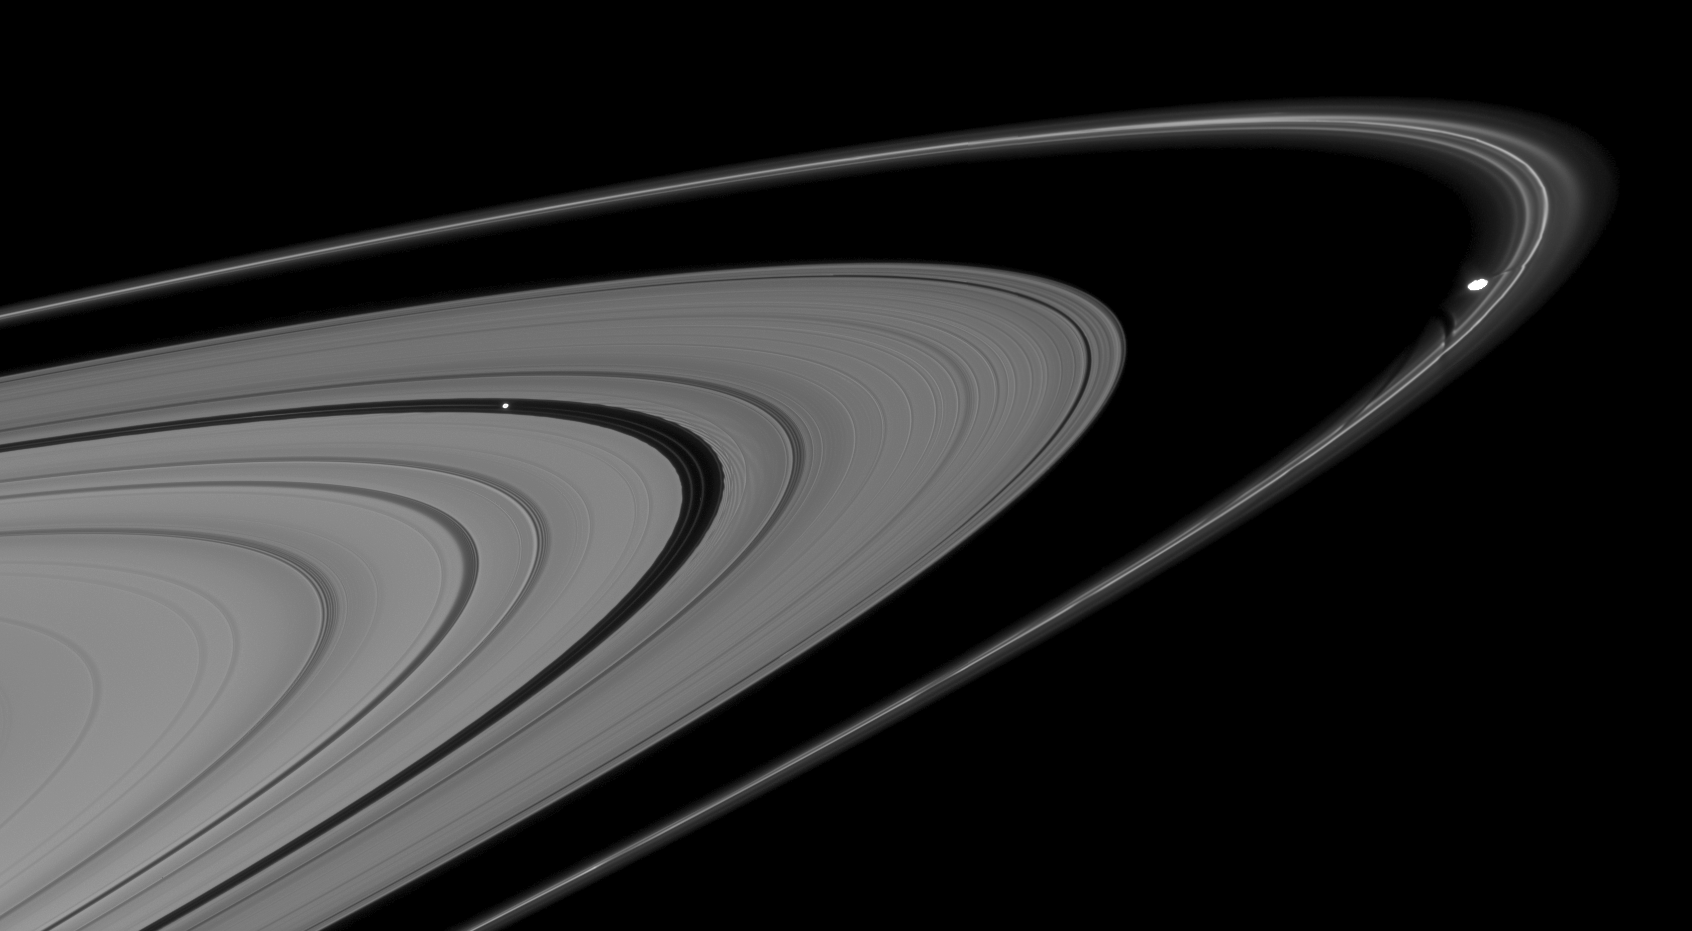

Disturbing Moons

This mosaic of two Cassini images shows Pan and Prometheus creating features in nearby rings.

Pan (28 kilometers, or 17 miles across), in the Encke Gap at left, is trailed by a series of edge waves in the outer boundary of the gap. Prometheus (86 kilometers, or 53 miles across at its widest point) just touches the inner edge of Saturn’s F ring at right, and is followed by a series of dark channels in the ring, which were caused by the passage of Prometheus through the F ring on previous orbits.

This view looks toward the unilluminated side of the rings from about 3 degrees above the ringplane. The images were taken in visible light with the Cassini spacecraft narrow-angle camera on Aug. 15, 2008. The view was obtained at a distance of approximately 1.2 million kilometers (746,000 miles) from Pan and Prometheus. Image scale is 7 kilometers (5 miles) per pixel on both moons.

The Cassini-Huygens mission is a cooperative project of NASA, the European Space Agency and the Italian Space Agency. The Jet Propulsion Laboratory, a division of the California Institute of Technology in Pasadena, manages the mission for NASA’s Science Mission Directorate, Washington, D.C. The Cassini orbiter and its two onboard cameras were designed, developed and assembled at JPL. The imaging operations center is based at the Space Science Institute in Boulder, Colo.

Credit: NASA/JPL/Space Science Institute